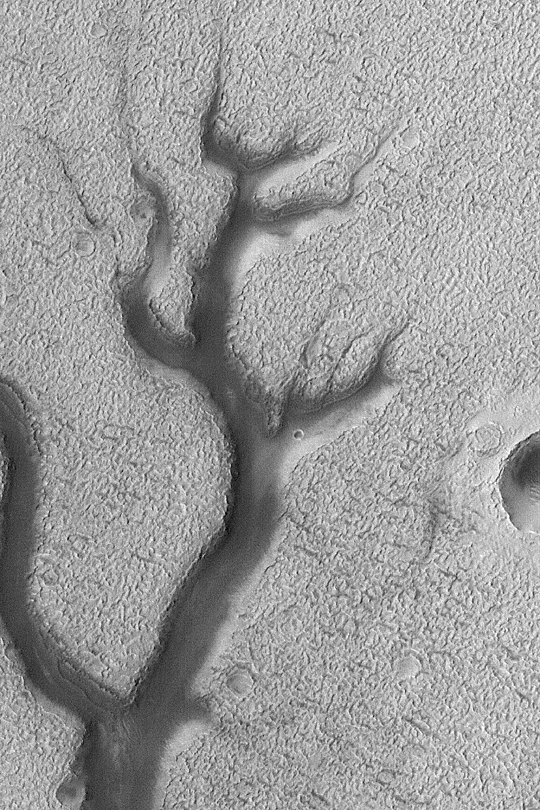

Dark Valley in Newton Crater

MGS MOC Release No. MOC2-418, 11 July 2003

This Mars Global Surveyor (MGS) Mars Orbiter Camera (MOC) high resolution image shows part of a dark-floored valley system in northern Newton Crater. The valley might have been originally formed by liquid water; the dark material is probably sand that has blown into the valley in more recent times. The picture was acquired earlier this week on July 6, 2003, and is located near 39.2°S, 157.9°W. The picture covers an area 2.3 km (1.4 mi) across; sunlight illuminates the scene from the upper left.

Credit: NASA/JPL/Malin Space Science Systems